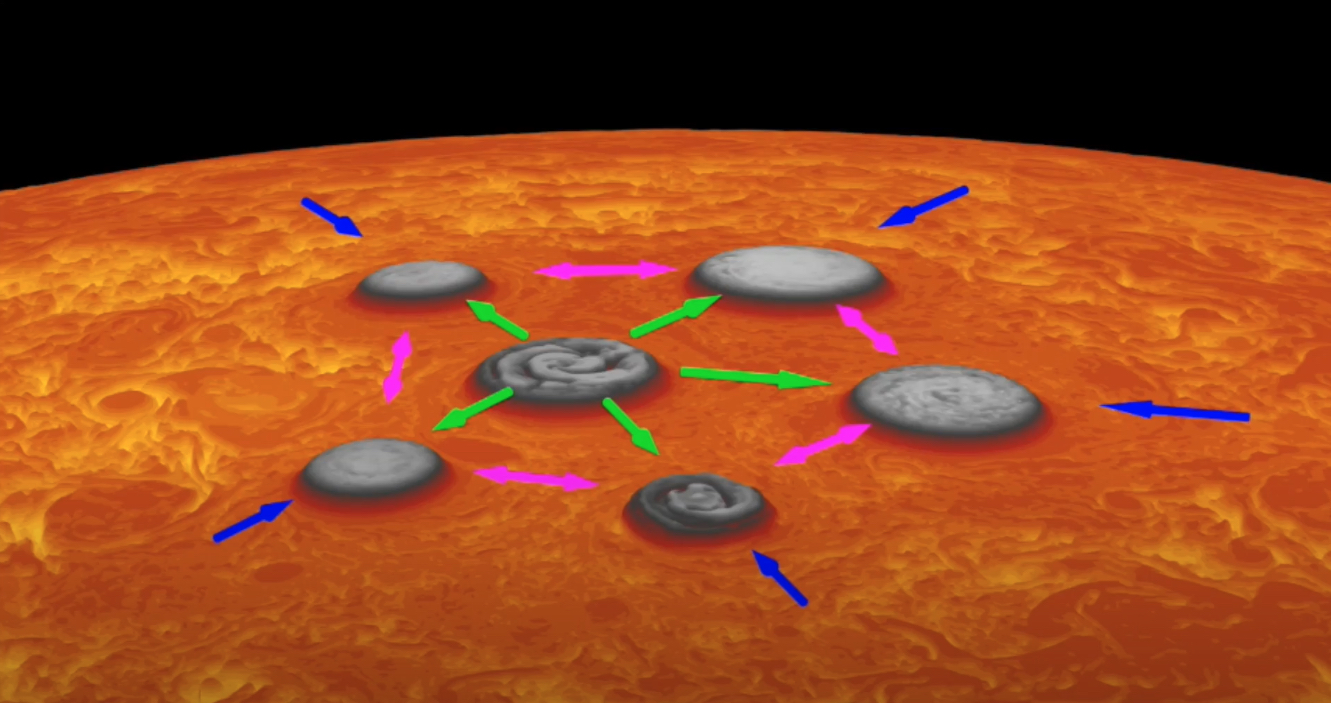

Movement at Jupiter’s South Pole

This animation depicts the invisible forces at work at Jupiter’s south pole that keep the five circumpolar cyclones there in position relative to each other and to the polar cyclone – the central cyclone directly over the pole.

Blue arrows depict the forces that drive the cyclones southward, toward the polar cyclone. Green arrows depict the rejections force generated by the polar cyclone, preventing the circumpolar cyclones from occupying the pole position. Pink arrows demonstrate mutual forces the circumpolar cyclones project, causing them to remain an equal distance from one another, in a pentagonal configuration.

Data used to generate this animation was acquired by the Jovian Infrared Auroral Mapper (JIRAM) instrument aboard NASA’s Juno spacecraft. JIRAM “sees” in infrared light not visible to the human eye. It was designed to capture the infrared light emerging from deep inside Jupiter, probing the weather layer down to 30 to 45 miles (50 to 70 kilometers) below Jupiter’s cloud tops.

Credit: NASA/JPL-Caltech/SwRI/ASI/INAF/JIRAM